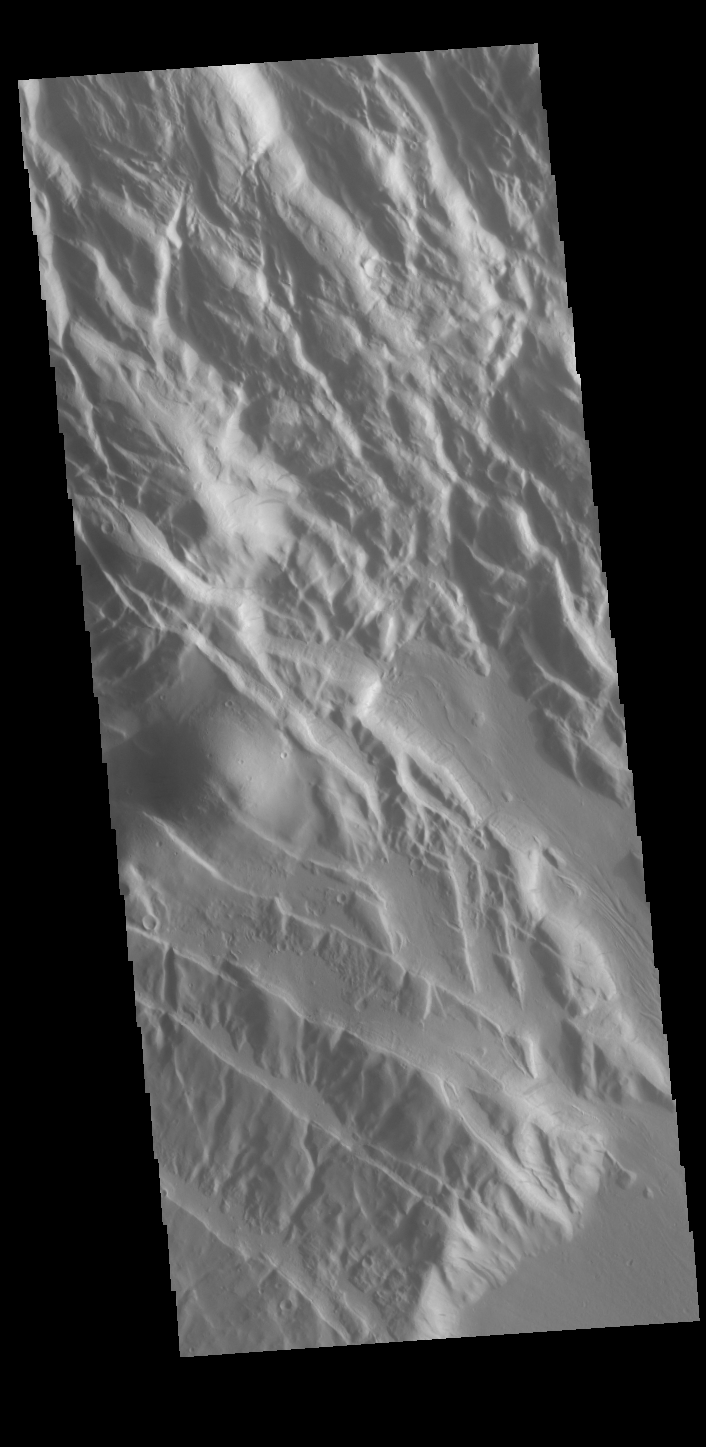

Acheron Fossae

This VIS shows part of Acheron Fossae. Acheron Fossae is the highly fractured, faulted and deformed terrain located 1,050 kilometers (650 miles) north of the large shield volcano Olympus Mons. Lava flows from Olympus Mons at the base of Acheron Fossae show that the fossae predate the flows. The scarps visible in this image are approximately one kilometer (3,300 feet) high.

Credit: NASA/JPL-Caltech/ASU